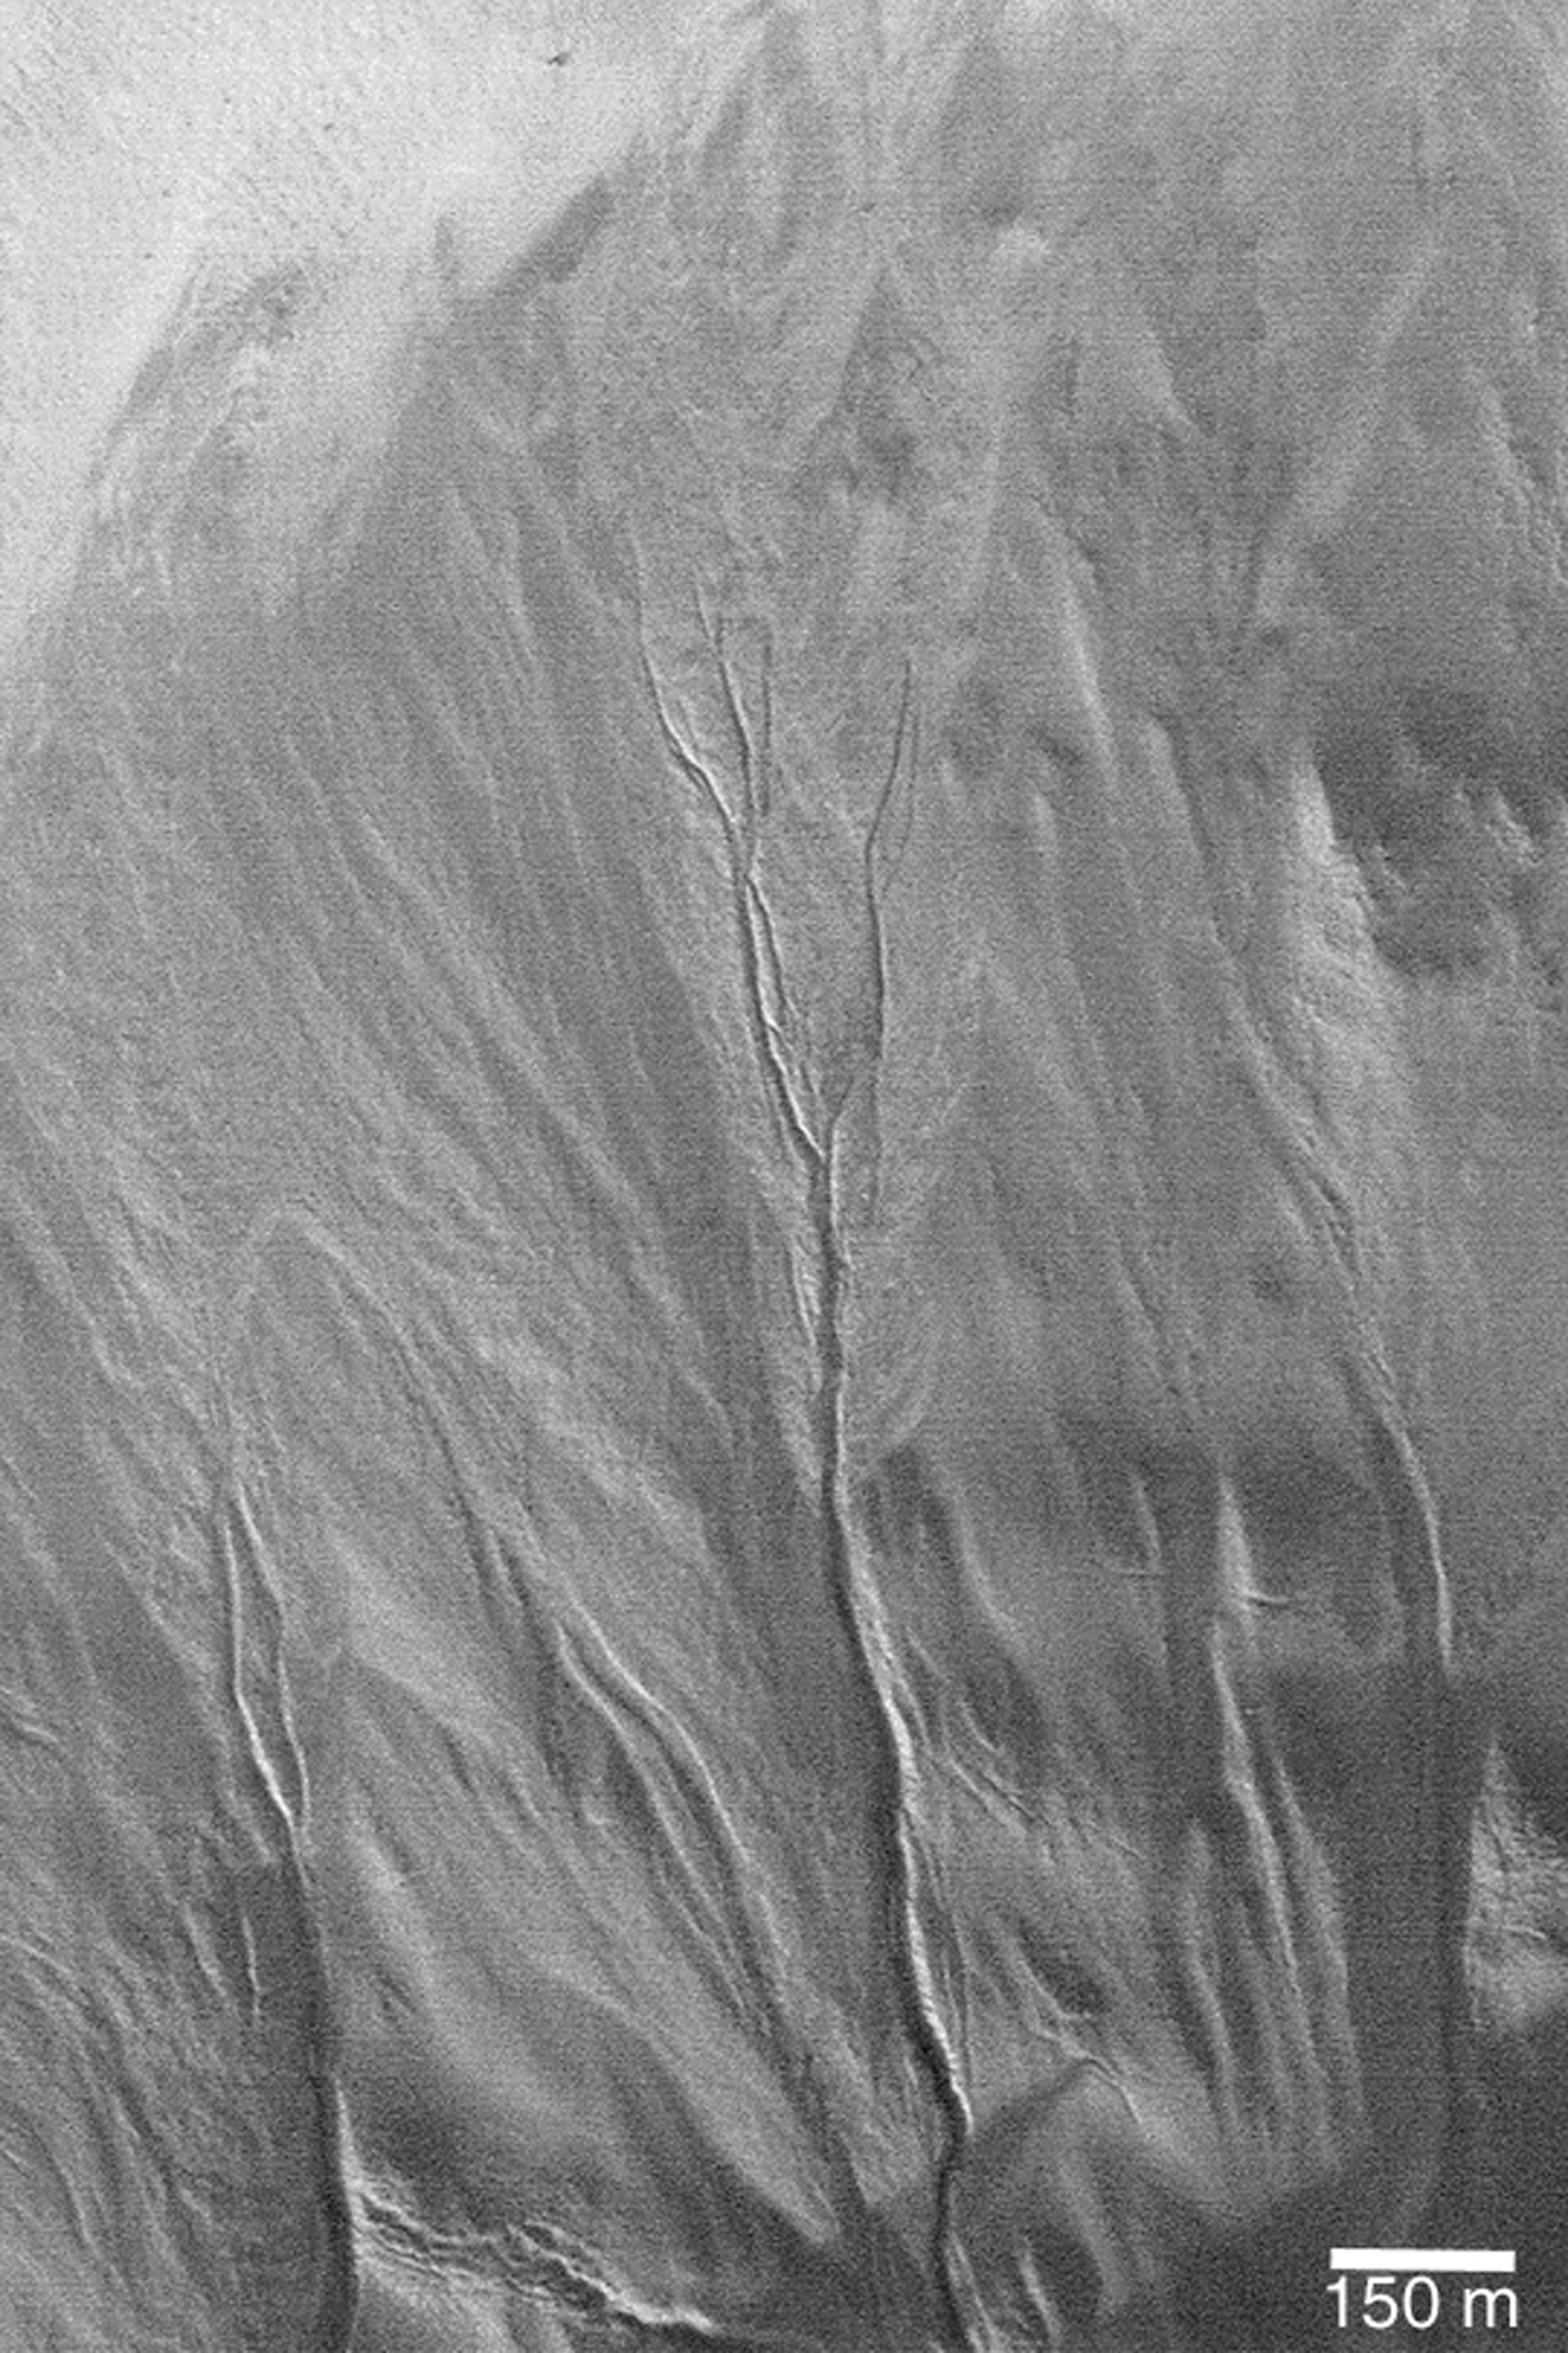

Distributary Channels

MGS MOC Release No. MOC2-360, 14 May 2003

At the center of this February 2003 Mars Global Surveyor (MGS) Mars Orbiter Camera (MOC) image is a pattern of branching channels in an apron of debris that distributed the sediment and fluid carried by the large gully below (to the south) of them. The slope decreases from the bottom toward the top of the image-that is, everything is downhill from the bottom to the top. Middle- and polar-latitude gullies were first discovered in MOC images and reported in June 2000. The distributing channels found in this gully apron are a good indicator that the fluid responsible for the gully and distributary channels had properties like that of liquid water. However, of course, the exact nature of the fluid is unknown, because it is no longer present. This picture is located near 47.8°S, 355.6°W. Sunlight illuminates the scene from the lower left.

Credit: NASA/JPL/Malin Space Science Systems